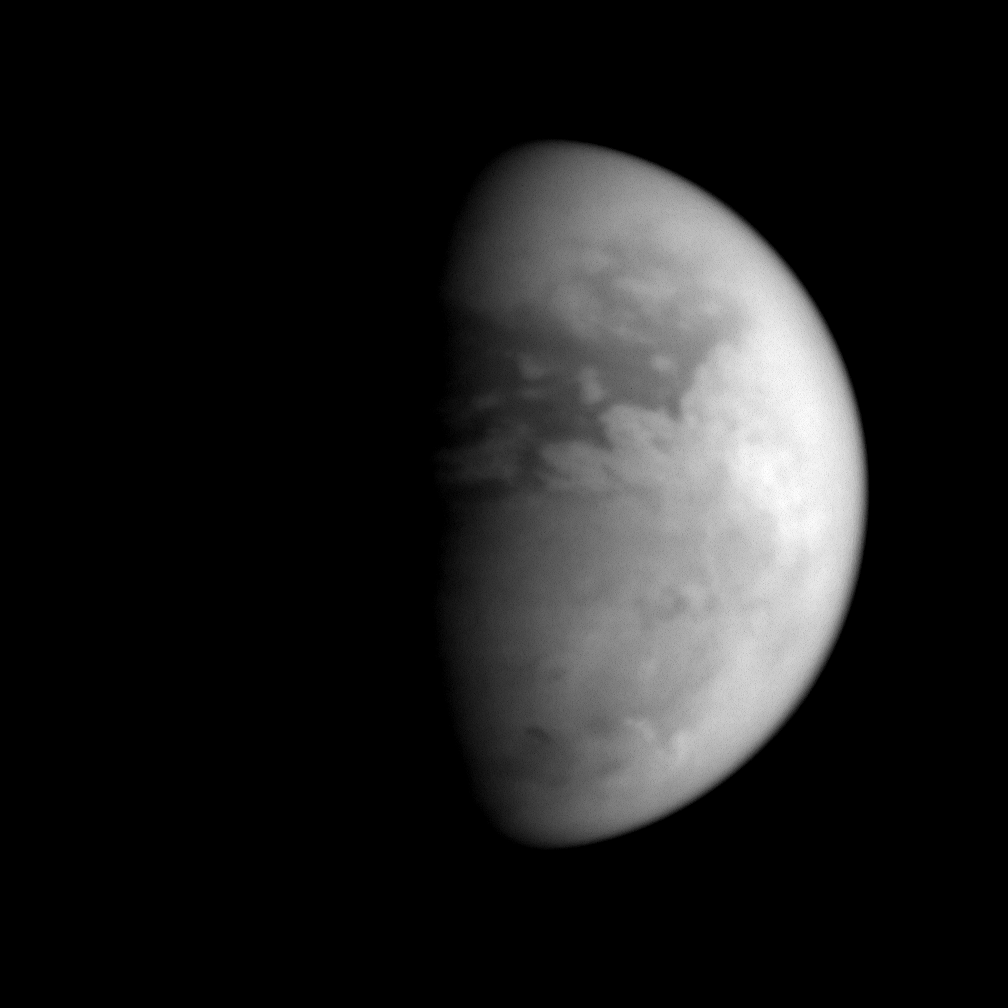

Dawn at the Huygens Site

Titan’s equatorial latitudes are distinctly different in character from its south polar region, as this image shows.

The dark terrain, presumably lowland, seen here does not extend much farther south than about 30 degrees South. The successful Huygens probe landed in such a region. The Huygens probe is rotating into the light here, seeing the dawn of a new day.

The bright region toward the right side of Titan’s disk is Xanadu. This area is thought to consist of upland terrain that is relatively uncontaminated by the dark material that fills the lowland regions.

Near the moon’s south pole, and just eastward of the terminator, is the dark feature identified by imaging scientists as the best candidate (so far) for a past or present hydrocarbon lake on Titan (see PIA06241). Farther east of the lake-like feature, bright clouds arc around the pole. These clouds occupy a latitude range that is consistent with previously-seen convective cloud activity on Titan.

Titan is Saturn’s largest moon, at 5,150 kilometers (3,200 miles) across.

The image was taken with the Cassini spacecraft narrow angle camera on July 7, 2005, at a distance of approximately 1.3 million kilometers (800,000 miles) from Titan and at a Sun-Titan-spacecraft, or phase, angle of 60 degrees. The image was obtained using a filter sensitive to wavelengths of infrared light centered at 938 nanometers. The image scale is 7 kilometers (5 miles) per pixel.

The Cassini-Huygens mission is a cooperative project of NASA, the European Space Agency and the Italian Space Agency. The Jet Propulsion Laboratory, a division of the California Institute of Technology in Pasadena, manages the mission for NASA’s Science Mission Directorate, Washington, D.C. The Cassini orbiter and its two onboard cameras were designed, developed and assembled at JPL. The imaging team is based at the Space Science Institute, Boulder, Colo.

Credit: NASA/JPL/Space Science Institute